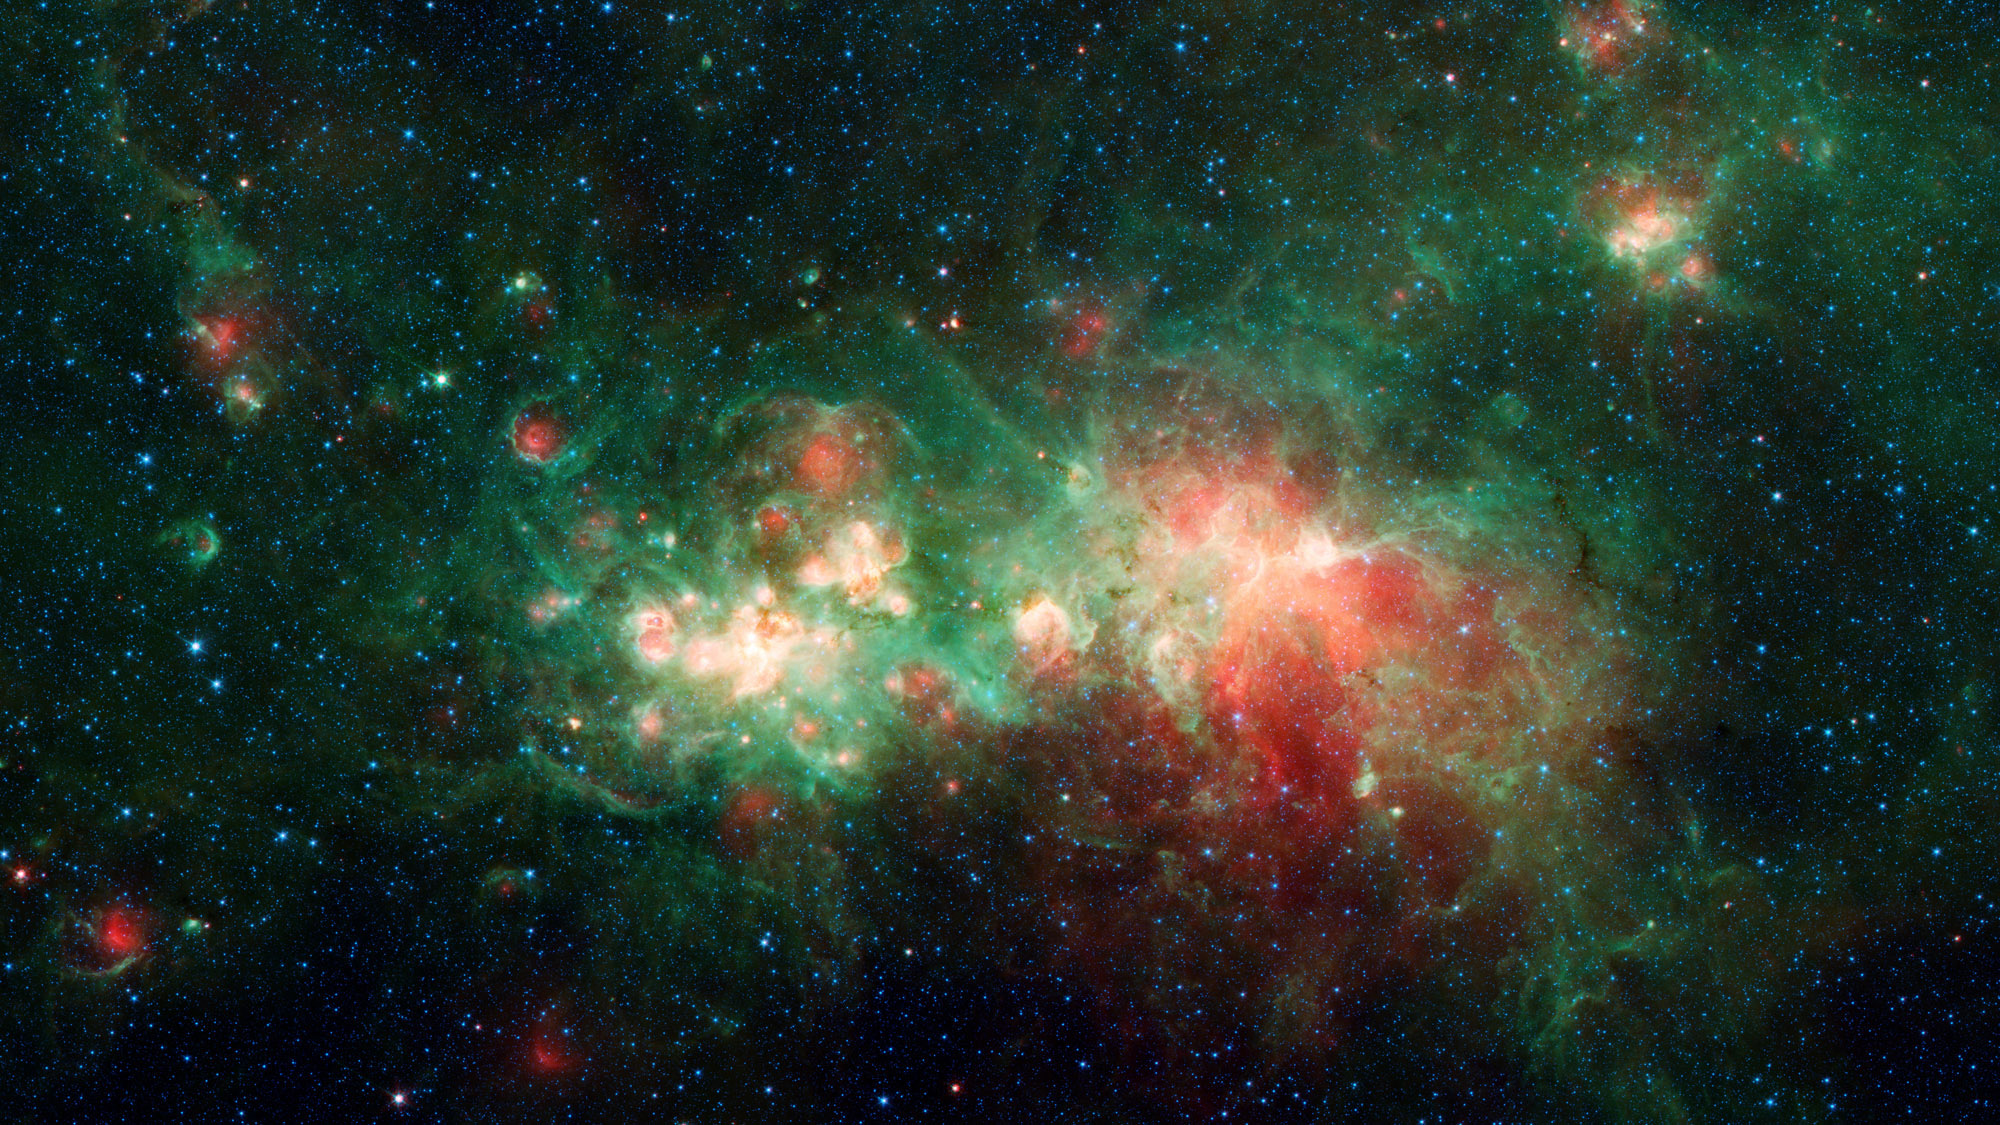

Spitzer Image of Star Factory W51

The star-forming nebula W51 is one of the largest “star factories” in the Milky Way galaxy. Interstellar dust blocks the visible light emitted by the region, but it is revealed by NASA’s Spitzer Space Telescope, which captures infrared light that can penetrate dust clouds.

NASA’s Jet Propulsion Laboratory, Pasadena, Calif., manages the Spitzer Space Telescope mission for NASA’s Science Mission Directorate, Washington. Science operations are conducted at the Spitzer Science Center at the California Institute of Technology, also in Pasadena. Caltech manages JPL for NASA.

Credit: NASA/JPL-Caltech